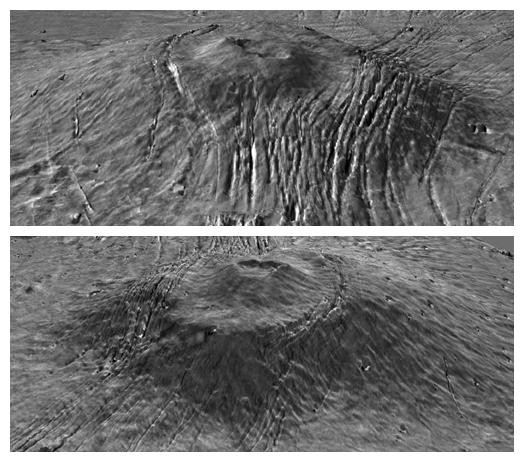

Major Martian Volcanoes from MOLA – Alba Patera

Two views of Alba Patera with topography draped over a Viking image mosaic. MOLA data have clarified the relationship between fault location and topography on and surrounding the Alba construct, providing insight into the volcanological and geophysical processes that shaped the edifice. The vertical exaggeration is 10:1.

Credit: NASA/MOLA Science Team